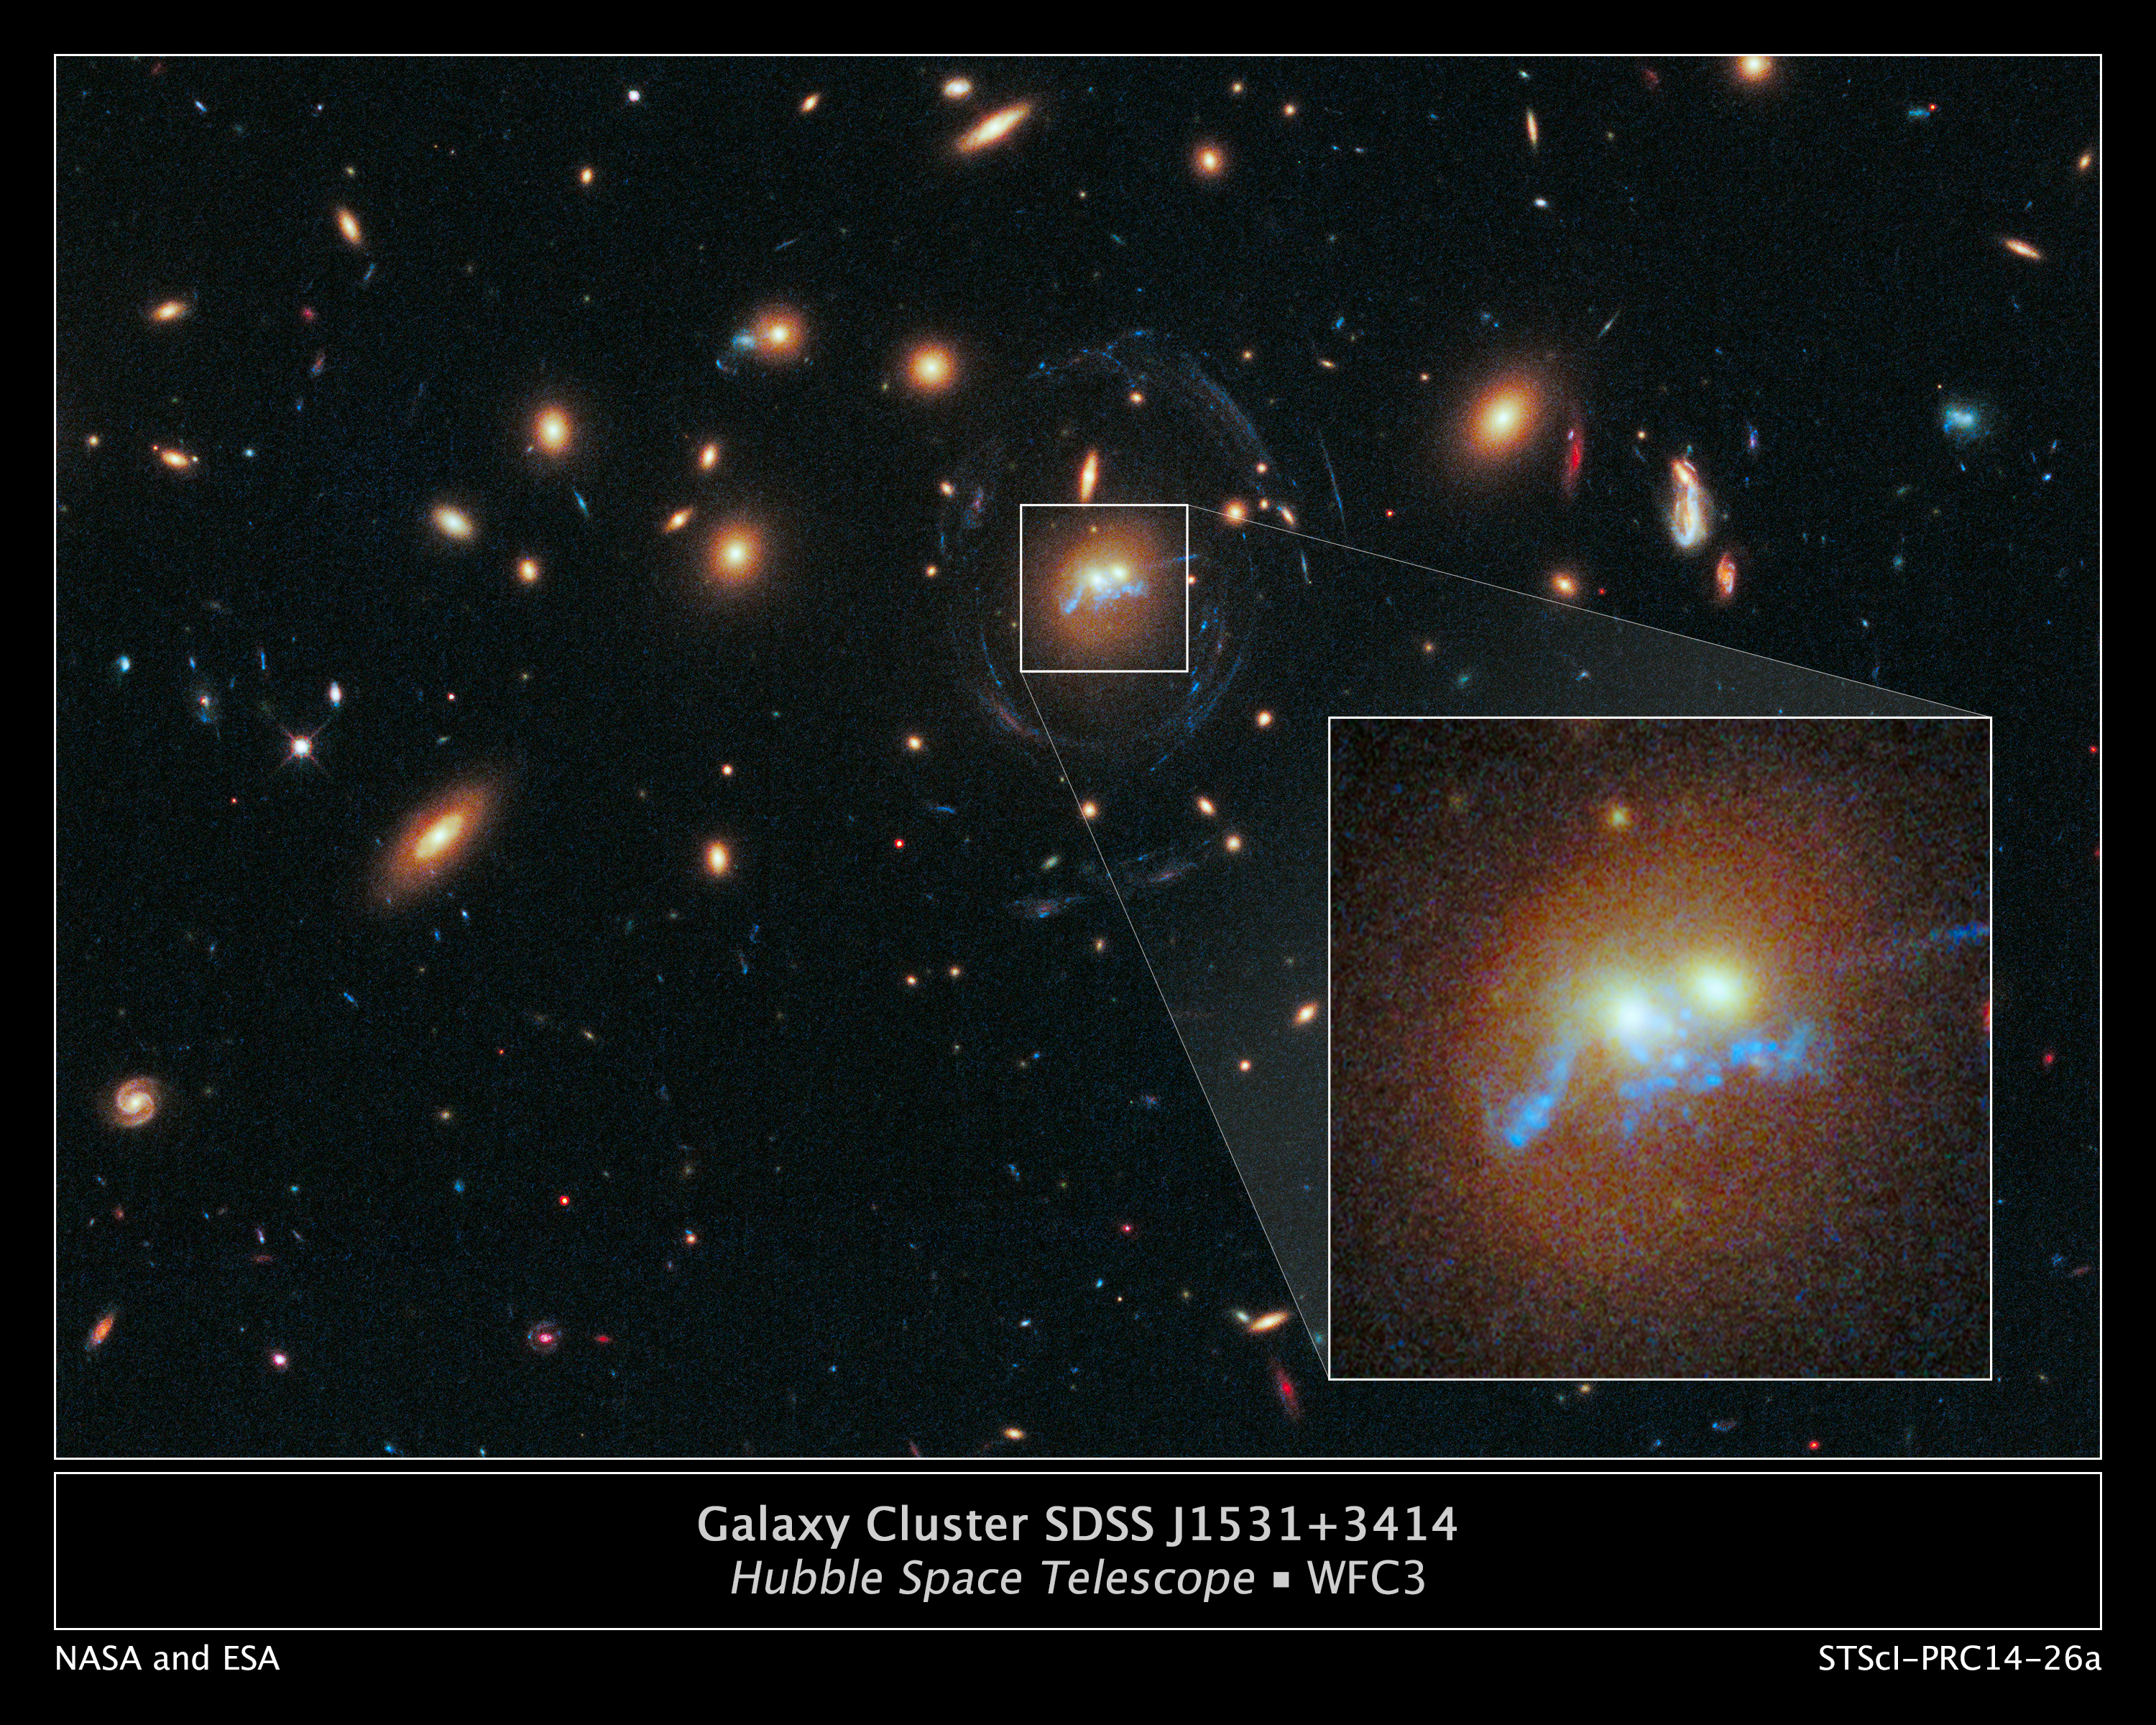

Galaxy Cluster SDSS J1531+3414

This is a Hubble Space Telescope photograph of a never-before-seen string of pearls twisted into a corkscrew shape that winds around the cores of two colliding galaxies. The "pearls" are superclusters of blazing, blue-white, newly born stars. The whole assembly must result from the gravitational tidal forces present in the galaxy collision. The serendipitous discovery was made while astronomers were studying the galaxy cluster SDSS J1531+3414.

The underlying physics behind the "beads on a string" shape is related to describing the behavior of self-gravitating clumps of gas. It's analogous to the process where rain falls in drops rather than in continuous filaments from clouds. It's called the Jeans instability, and it can play out on distance scales of enormous orders of magnitude.

Credit: NASA, ESA, and G. Tremblay (European Southern Observatory); Acknowledgment: M. Gladders and M. Florian (University of Chicago), S. Baum, C. O'Dea, K. Cooke (Rochester Institute of Technology), M. Bayliss (Harvard-Smithsonian Center for Astrophysics), H. Dahle (University of Oslo), T. Davis (European Southern Observatory), J. Rigby (Goddard Space Flight Center), K. Sharon (University of Michigan), E. Soto (The Catholic University of America), and E. Wuyts (Max Planck Institute for Extraterrestrial Physics)